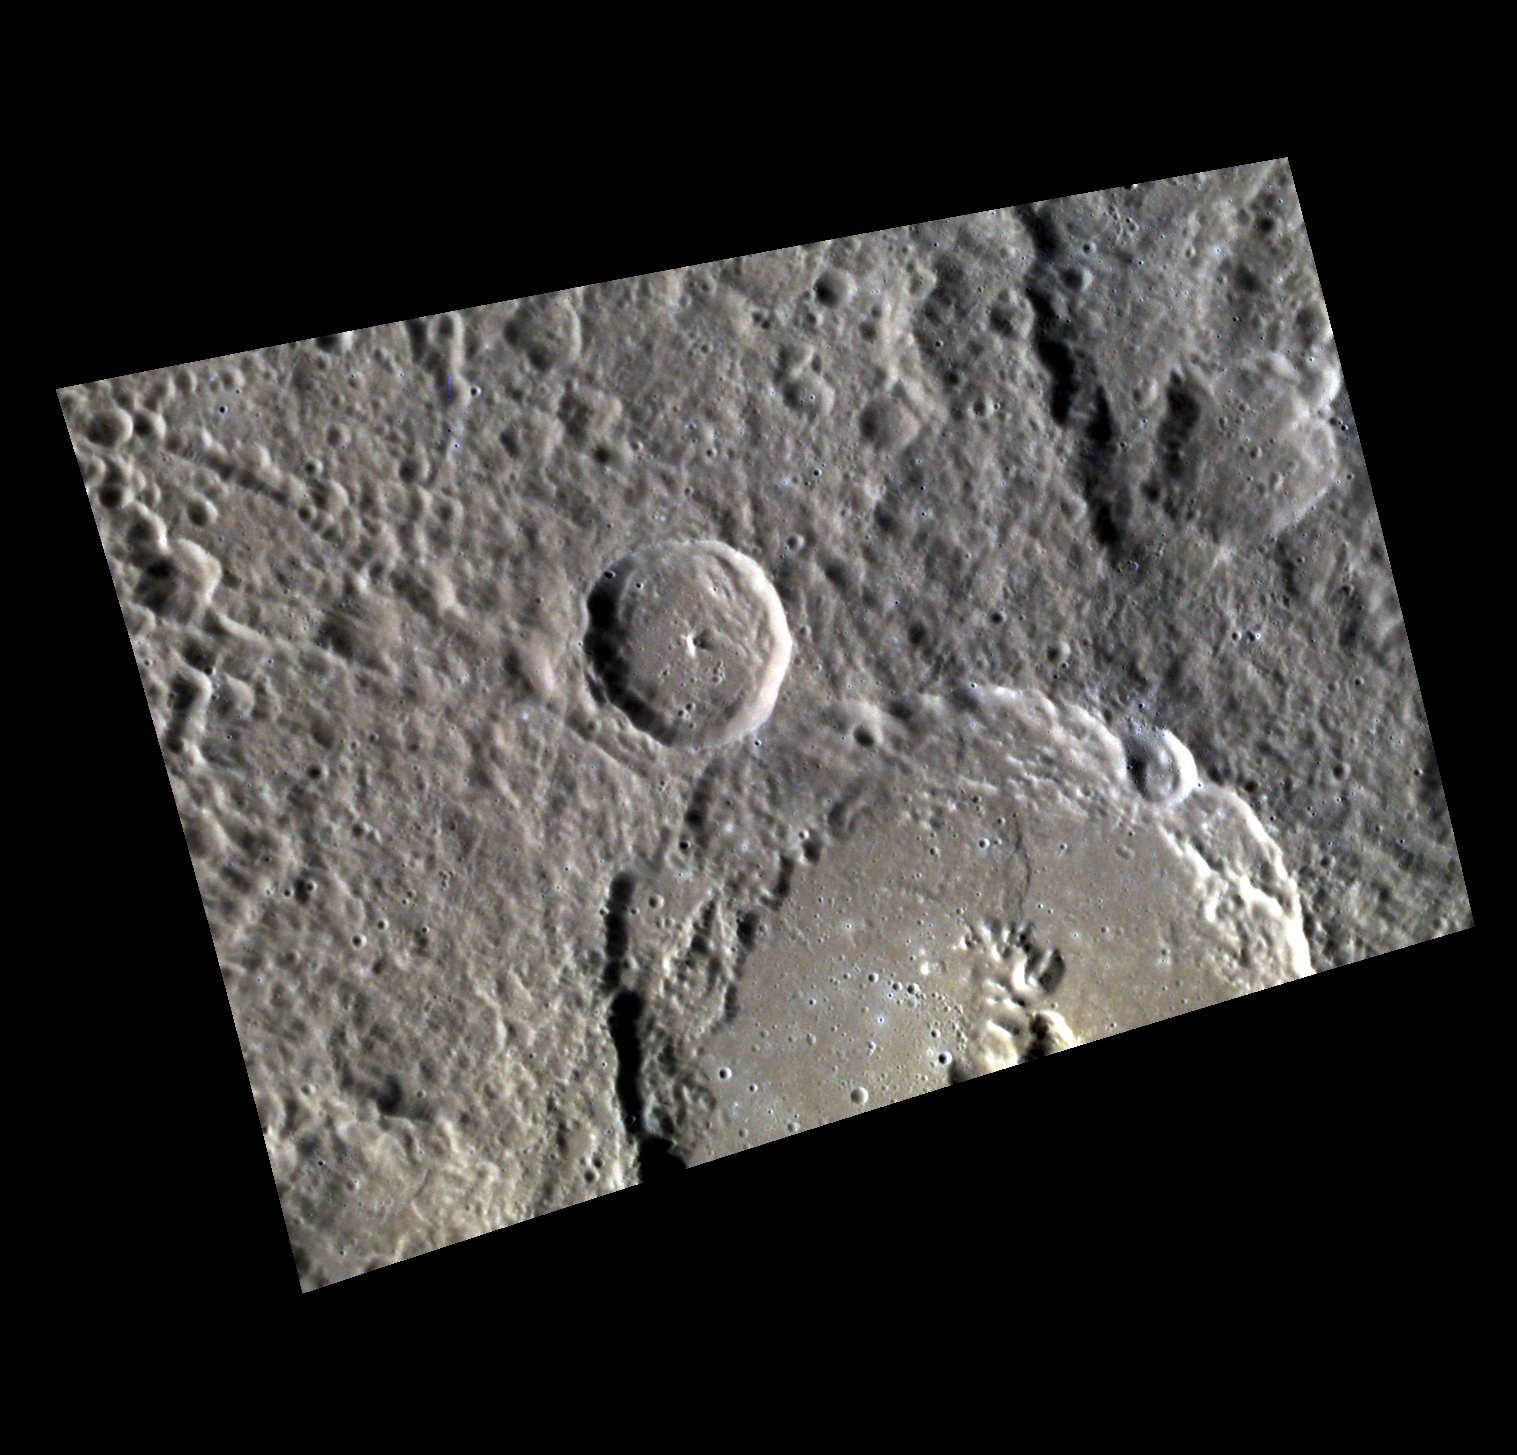

Complexity

This WAC image features two complex craters of different sizes. The smaller crater near the center of the image, approximately 28 km (17 mi.) in diameter, lies on top of the larger crater’s ejecta blanket, indicating that it postdates the larger crater. The larger crater, approximately 96 km (60 mi.) in diameter, is host to an irregular, rimless depression, which is likely a volcanic vent.

This image was acquired as a high-resolution targeted color observation. Targeted color observations are images of a small area on Mercury’s surface at resolutions higher than the 1-kilometer/pixel 8-color base map. During MESSENGER’s one-year primary mission, hundreds of targeted color observations were obtained. During MESSENGER’s extended mission, high-resolution targeted color observations are more rare, as the 3-color base map is covering Mercury’s northern hemisphere with the highest-resolution color images that are possible.

Date acquired: May 10, 2011
Image Mission Elapsed Time (MET): 213504112, 213504108, 213504104
Image ID: 235101, 235100, 235099
Instrument: Wide Angle Camera (WAC) of the Mercury Dual Imaging System (MDIS)
WAC filters: 9, 7, 6 (996, 748, 433 nanometers) in red, green, and blue
Center Latitude: 23.07°
Center Longitude: 292.0° E
Resolution: 131 meters/pixel
Scale: The smaller crater is approximately 28 km (17 miles) in diameter.
Incidence Angle: 61.1°
Emission Angle: 37.6°
Phase Angle: 98.8°

The MESSENGER spacecraft is the first ever to orbit the planet Mercury, and the spacecraft’s seven scientific instruments and radio science investigation are unraveling the history and evolution of the Solar System’s innermost planet. Visit the Why Mercury? section of this website to learn more about the key science questions that the MESSENGER mission is addressing. During the one-year primary mission, MDIS acquired 88,746 images and extensive other data sets. MESSENGER is now in a year-long extended mission, during which plans call for the acquisition of more than 80,000 additional images to support MESSENGER’s science goals.

These images are from MESSENGER, a NASA Discovery mission to conduct the first orbital study of the innermost planet, Mercury. For information regarding the use of images, see the MESSENGER image use policy.

Credit: NASA/Johns Hopkins University Applied Physics Laboratory/Carnegie Institution of Washington